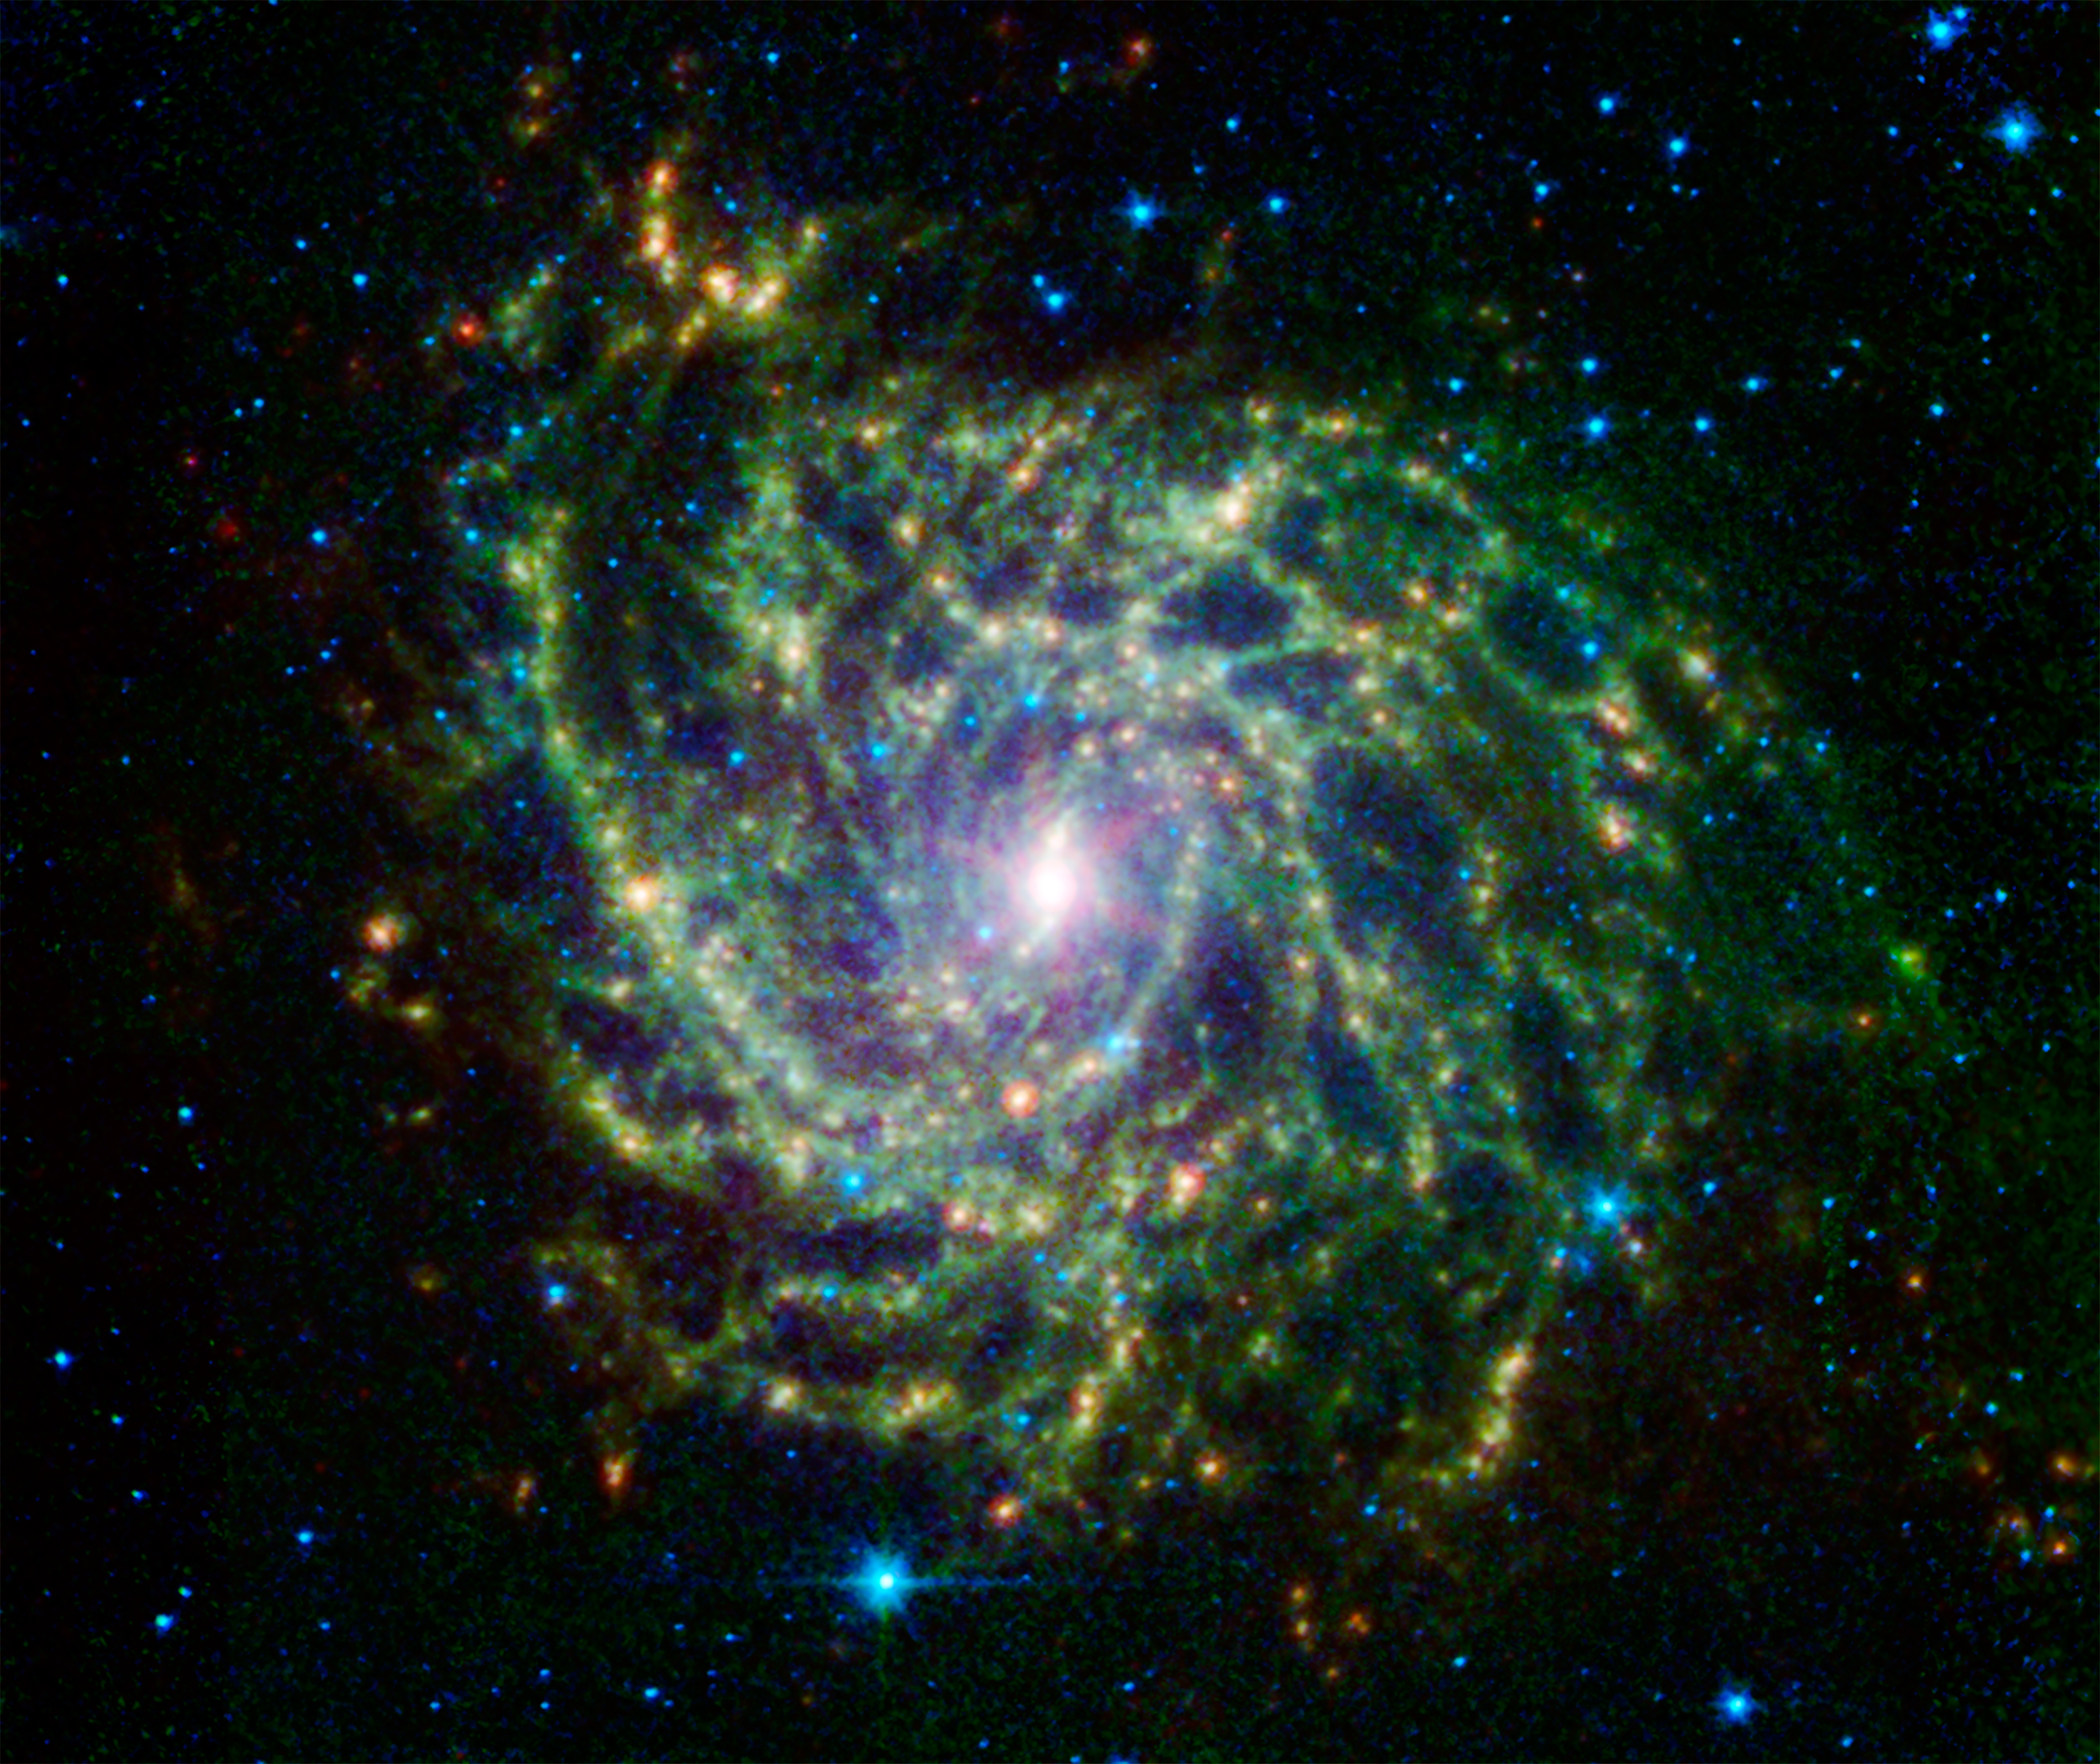

A Twisted Star-Forming Web in the Galaxy IC 342

Looking like a spider’s web swirled into a spiral, the galaxy IC 342 presents its delicate pattern of dust in this image from NASA’s Spitzer Space Telescope. Seen in infrared light, the faint starlight gives way to the glowing bright patterns of dust found throughout the galaxy’s disk.

At a distance of about 10 million light-years, IC 342 is relatively close by galaxy standards, however our vantage point places it directly behind the disk of our own Milky Way. The intervening dust makes it difficult to see in visible light, but infrared light penetrates this veil easily. It belongs to the same group as its even more obscured galactic neighbor, Maffei 2.

IC 342 is nearly face-on to our view, giving a clear, top-down view of the structure of its disk. It has a low surface brightness compared to other spirals, indicating a lower density of stars (seen here as a blue haze). Its dust structures show up much more vividly (yellow-green). Blue dots are stars closer to us, in our own Milky Way.

New stars are forming in the disk at a healthy clip. Glowing like gems trapped in the web, regions of heavy star formation appear as yellow-red dots due to the glow of warm dust. The very center glows especially brightly in the infrared, highlighting an enormous burst of star formation occurring in this tiny region. To either side of the center, a small bar of dust and gas is helping to fuel this central star formation.

Data from Spitzer’s infrared array camera (IRAC) are shown in blue (3.6 and 4.5 microns) and green (5.8 and 8.0 microns), while the multiband imaging photometer (MIPS) observation is red (24 microns).

Credit: NASA/JPL-Caltech